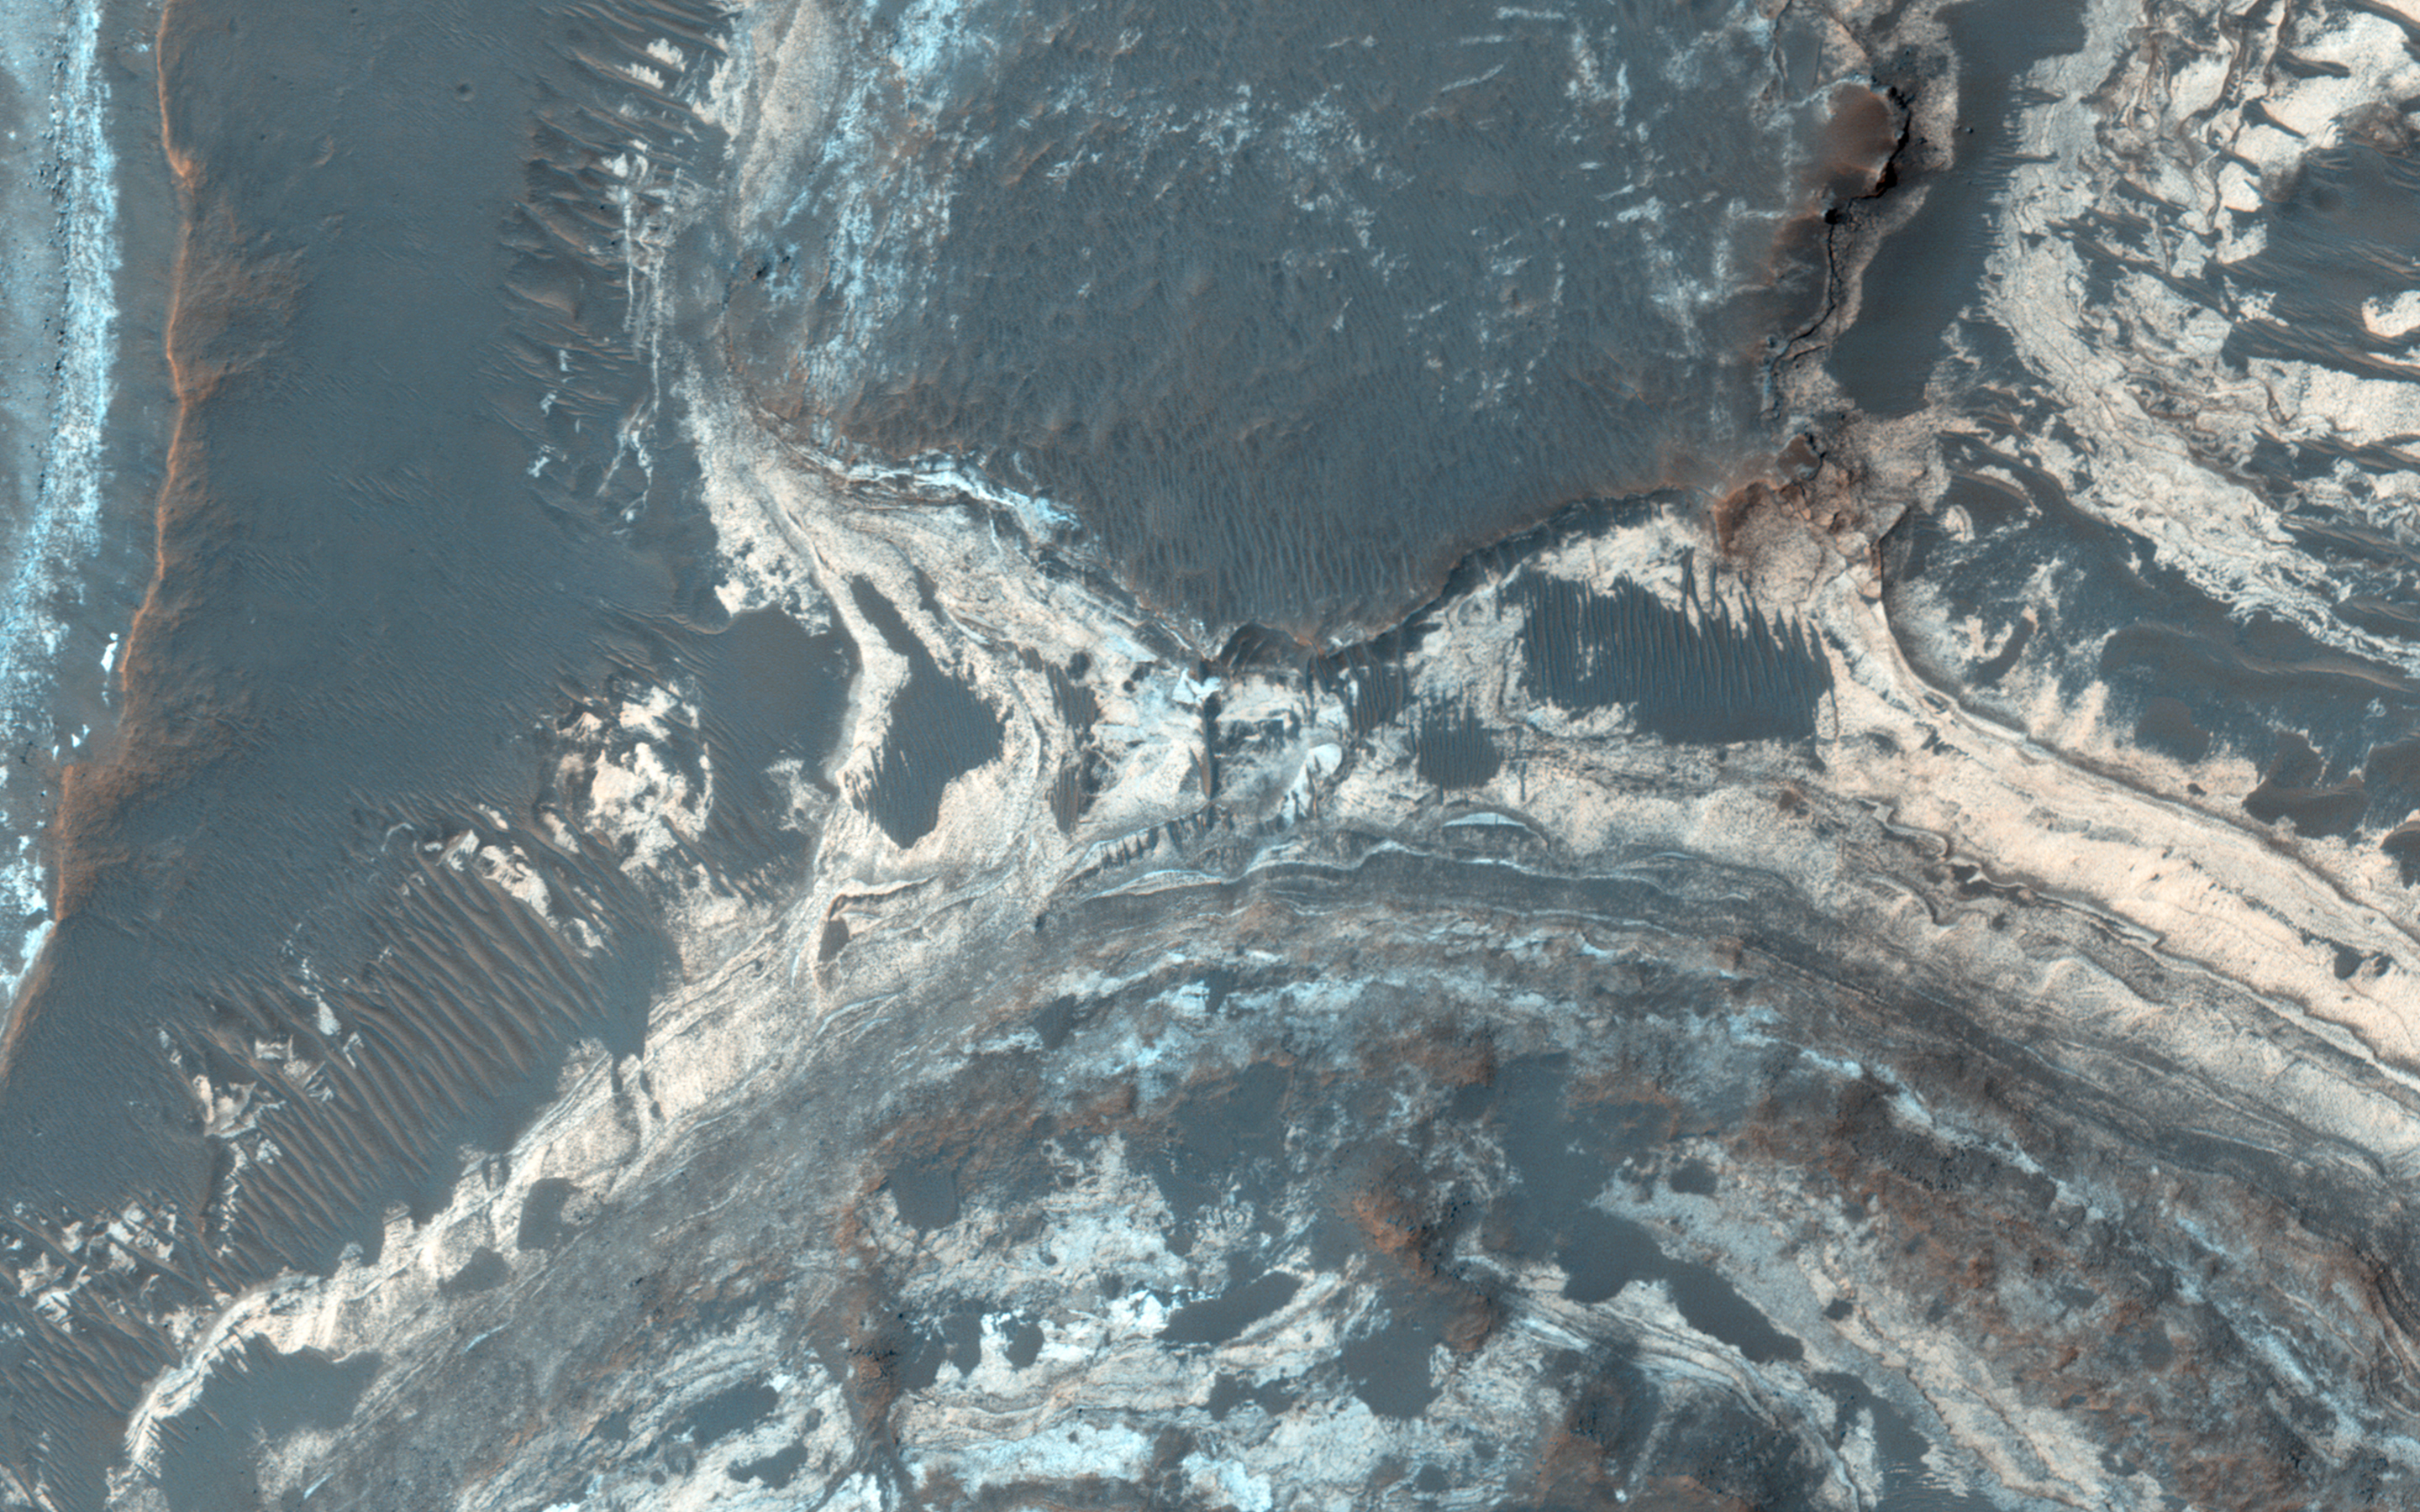

Colorful Sediments near Hellas Basin

Excellent exposures of light-toned layered deposits occur along the northern edge of Hellas Basin, like those visible in this enhanced color image.

Some of these layered sediments have hydration features in CRISM data, and the various colors visible in this image suggests several different compositions may be present throughout the strata. The sediments may have been emplaced by hydrothermal activity associated with the impact event that created Hellas Basin.

Alternatively, they could be younger deposits that formed within this region when a lake existed here. Studies of the deposits using several data sets could distinguish between these two origins and may result in additional hypotheses for their formation.

HiRISE is one of six instruments on NASA’s Mars Reconnaissance Orbiter. The University of Arizona, Tucson, operates the orbiter’s HiRISE camera, which was built by Ball Aerospace & Technologies Corp., Boulder, Colo. NASA’s Jet Propulsion Laboratory, a division of the California Institute of Technology in Pasadena, manages the Mars Reconnaissance Orbiter Project for the NASA Science Mission Directorate, Washington.

Credit: NASA/JPL-Caltech/Univ. of Arizona